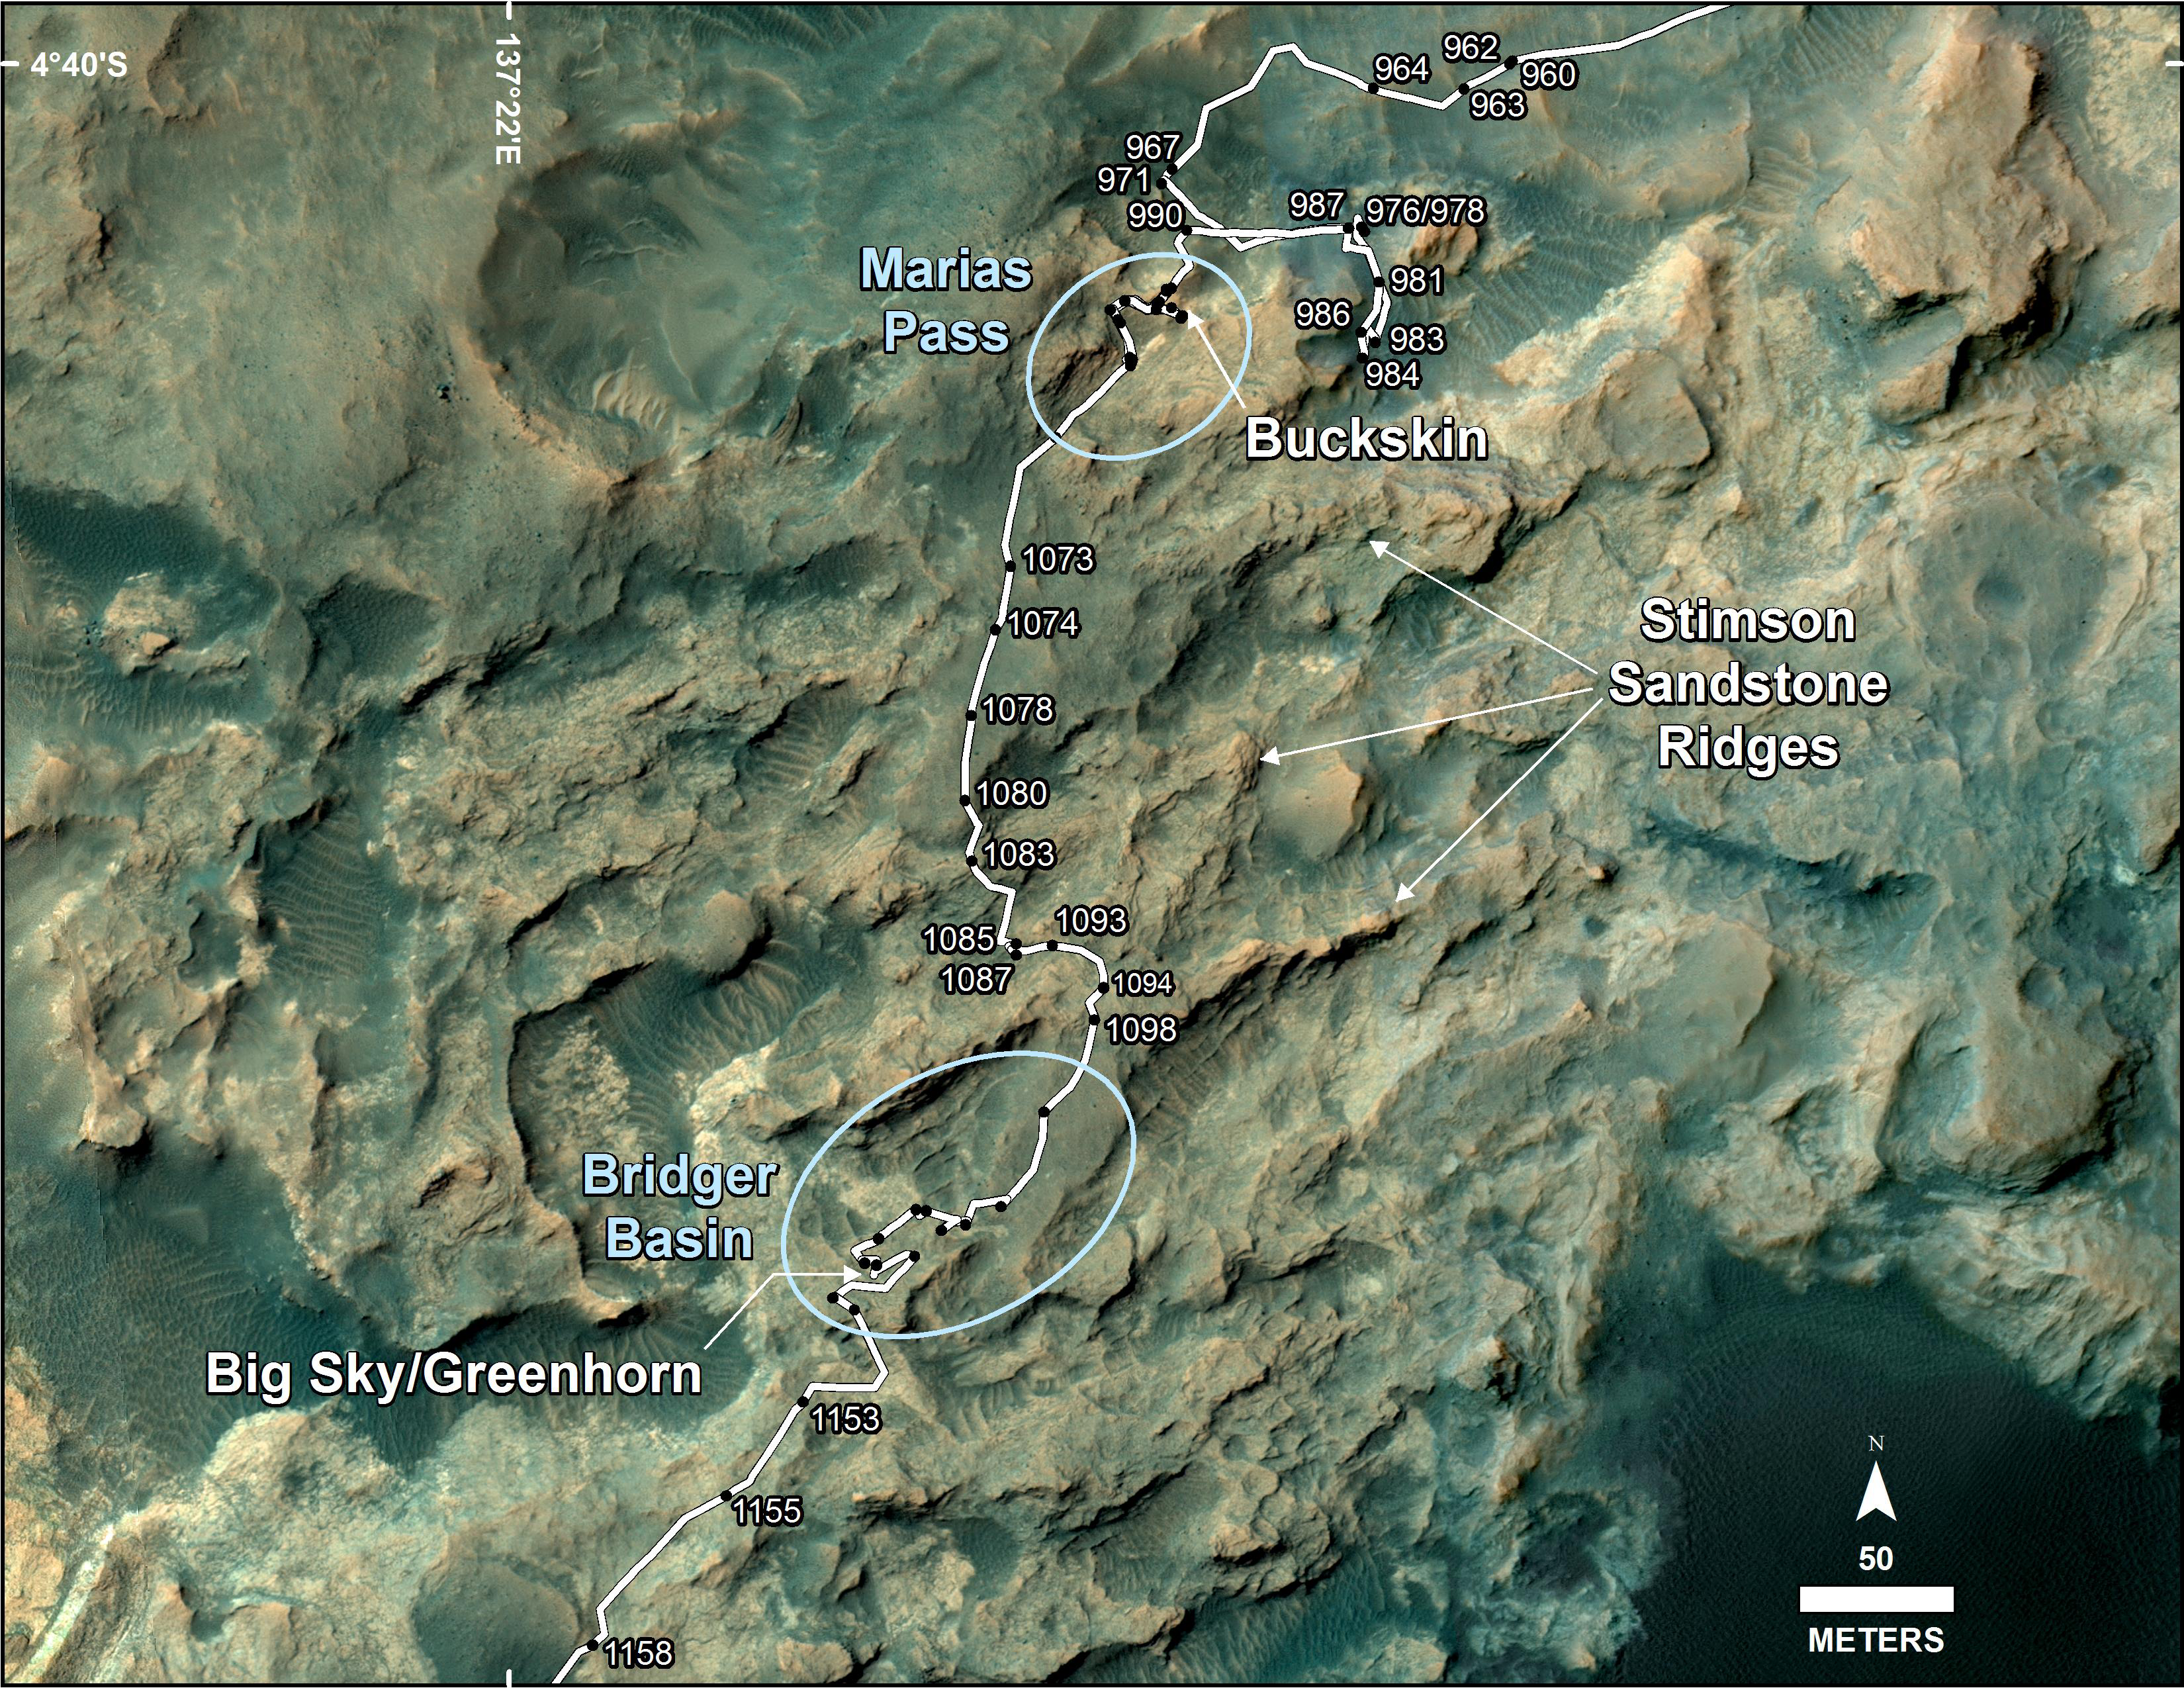

Curiosity’s Path During 2015 Studies of Silica-Rich Rocks

This map shows the route on lower Mount Sharp that NASA’s Curiosity followed between April 19, 2015, and Nov. 5, 2015. During this period the mission investigated silica-rich rock targets including “Buckskin,” in the “Maria Pass” area, and “Greenhorn,” in the “Bridger Basin” area.

High-silica sites were identified both in the Murray formation — the lowest and oldest geological unit the rover has visited on Mount Sharp — and in the overlying Stimson geological unit, which is visible in sandstone ridges within this study area.

The map covers an area about one-half mile (three-fourths kilometer) across. North is up. The base image is from the High Resolution Science Experiment (HiRISE) camera on NASA’s Mars Reconnaissance Orbiter. Numbers along the route identify the sol, or Martian day, on which it completed the drive reaching that point, as counted since its 2012 landing.

Wider-context maps are online at PIA19390 and PIA19067. Updated location maps for Curiosity are posted frequently at http://mars.nasa.gov/msl/mission/whereistherovernow/.

NASA’s Jet Propulsion Laboratory, a division of the California Institute of Technology, Pasadena, manages the Mars Science Laboratory Project and Mars Reconnaissance Orbiter Project for NASA’s Science Mission Directorate, Washington.

Credit: NASA/JPL-Caltech/Univ. of Arizona